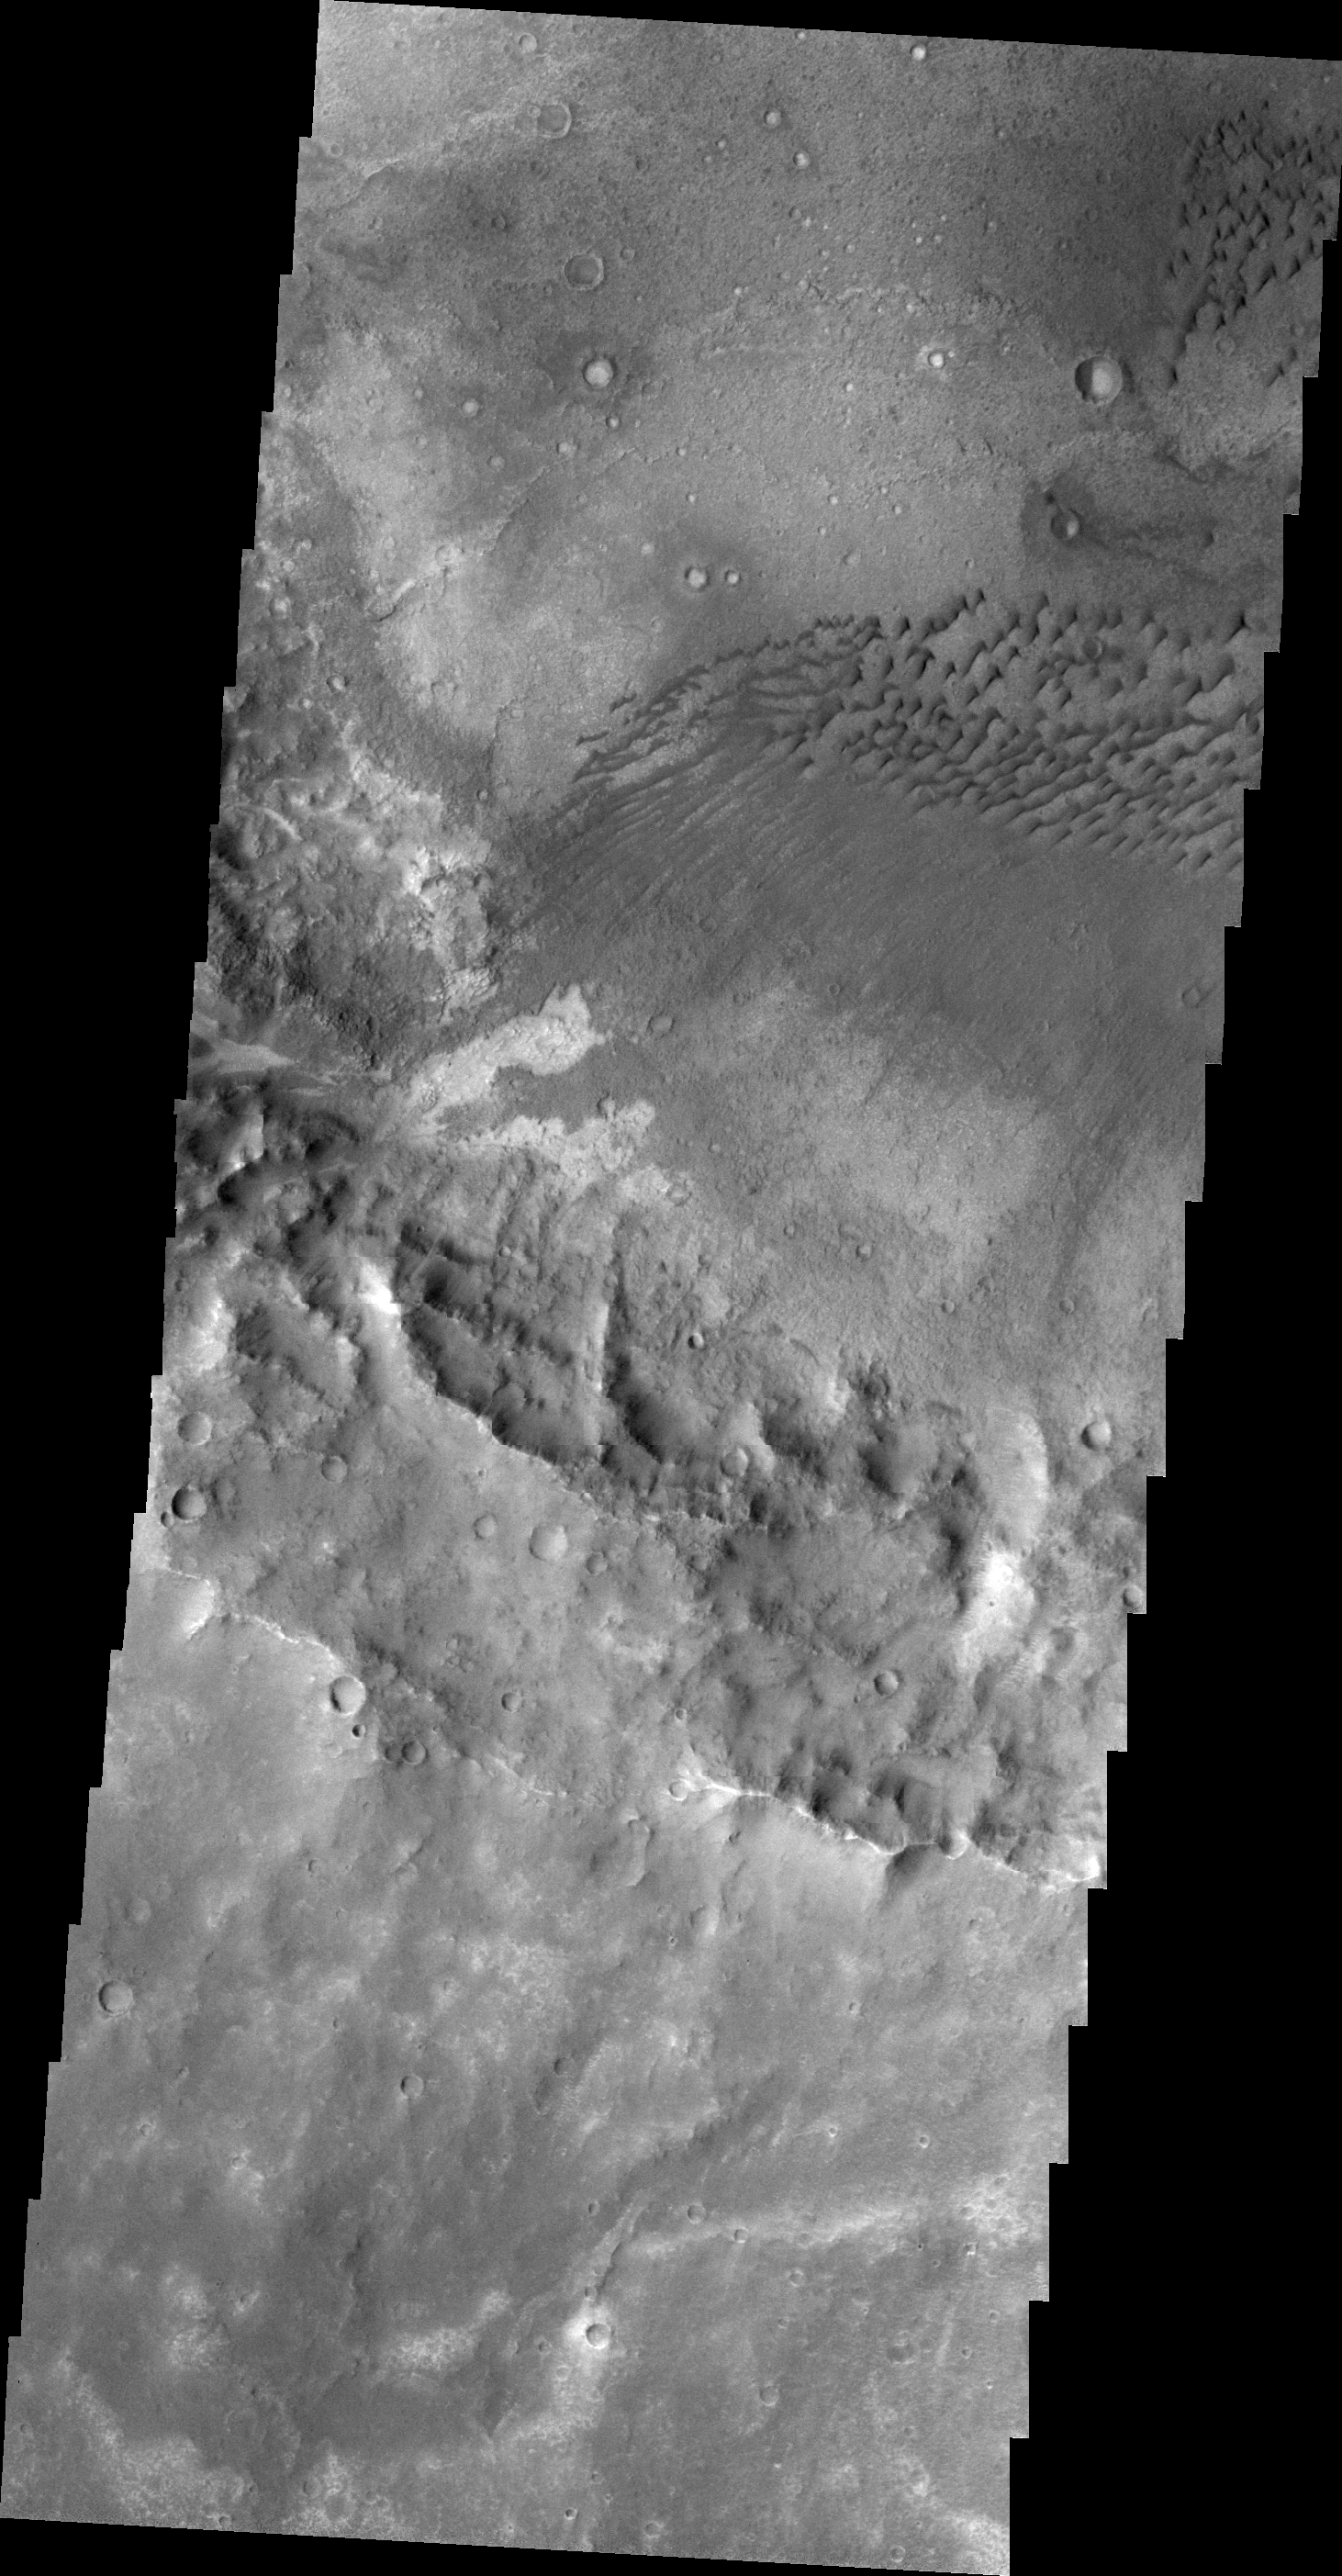

Dunes in Terra Cimmeria

This VIS image shows a field of dark dunes on the floor of an unnamed crater in Terra Cimmeria.

Image information: VIS instrument. Latitude -13.8N, Longitude 124.7E. 20 meter/pixel resolution.

Please see the THEMIS Data Citation Note for details on crediting THEMIS images.

Note: this THEMIS visual image has not been radiometrically nor geometrically calibrated for this preliminary release. An empirical correction has been performed to remove instrumental effects. A linear shift has been applied in the cross-track and down-track direction to approximate spacecraft and planetary motion. Fully calibrated and geometrically projected images will be released through the Planetary Data System in accordance with Project policies at a later time.

NASA’s Jet Propulsion Laboratory manages the 2001 Mars Odyssey mission for NASA’s Office of Space Science, Washington, D.C. The Thermal Emission Imaging System (THEMIS) was developed by Arizona State University, Tempe, in collaboration with Raytheon Santa Barbara Remote Sensing. The THEMIS investigation is led by Dr. Philip Christensen at Arizona State University. Lockheed Martin Astronautics, Denver, is the prime contractor for the Odyssey project, and developed and built the orbiter. Mission operations are conducted jointly from Lockheed Martin and from JPL, a division of the California Institute of Technology in Pasadena.

Credit: NASA/JPL/ASU